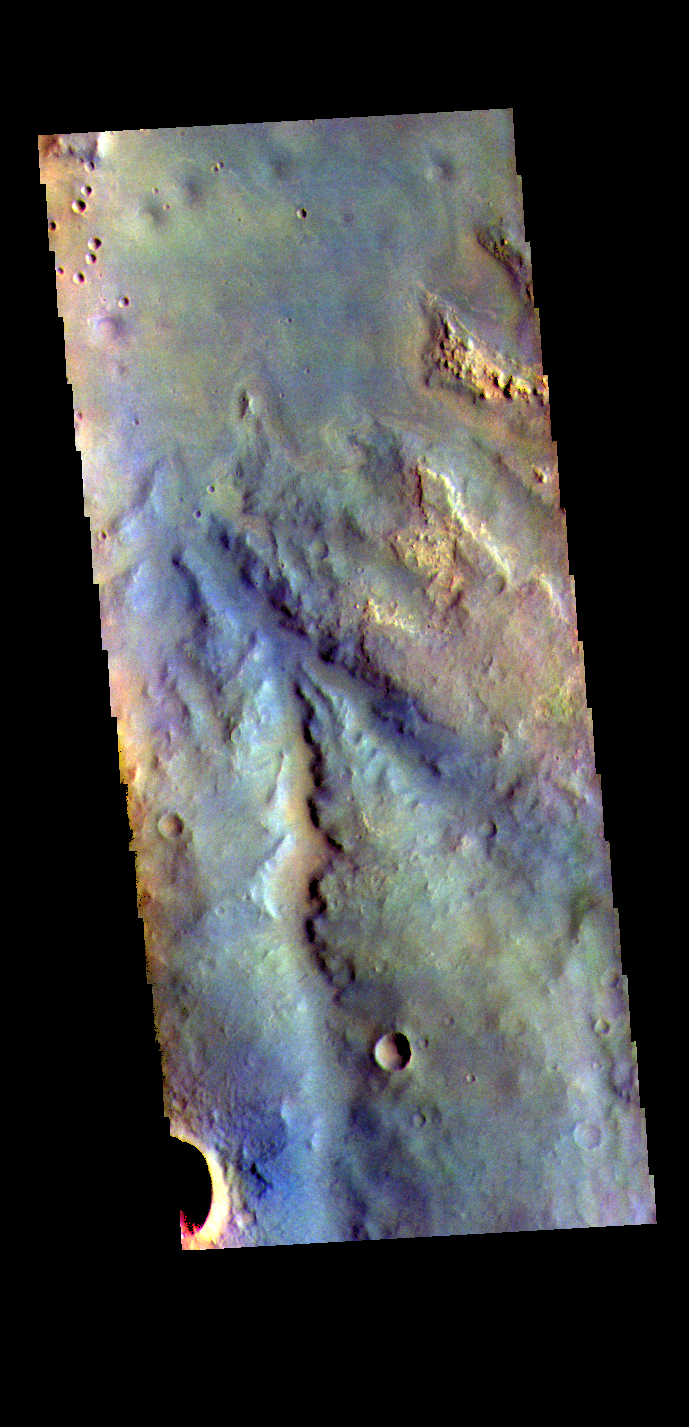

Meridiani Planum – False Color

The THEMIS VIS camera contains 5 filters. The data from different filters can be combined in multiple ways to create a false color image. These false color images may reveal subtle variations of the surface not easily identified in a single band image. Today’s false color image shows part of Meridiani Planum.

Credit: NASA/JPL-Caltech/ASU